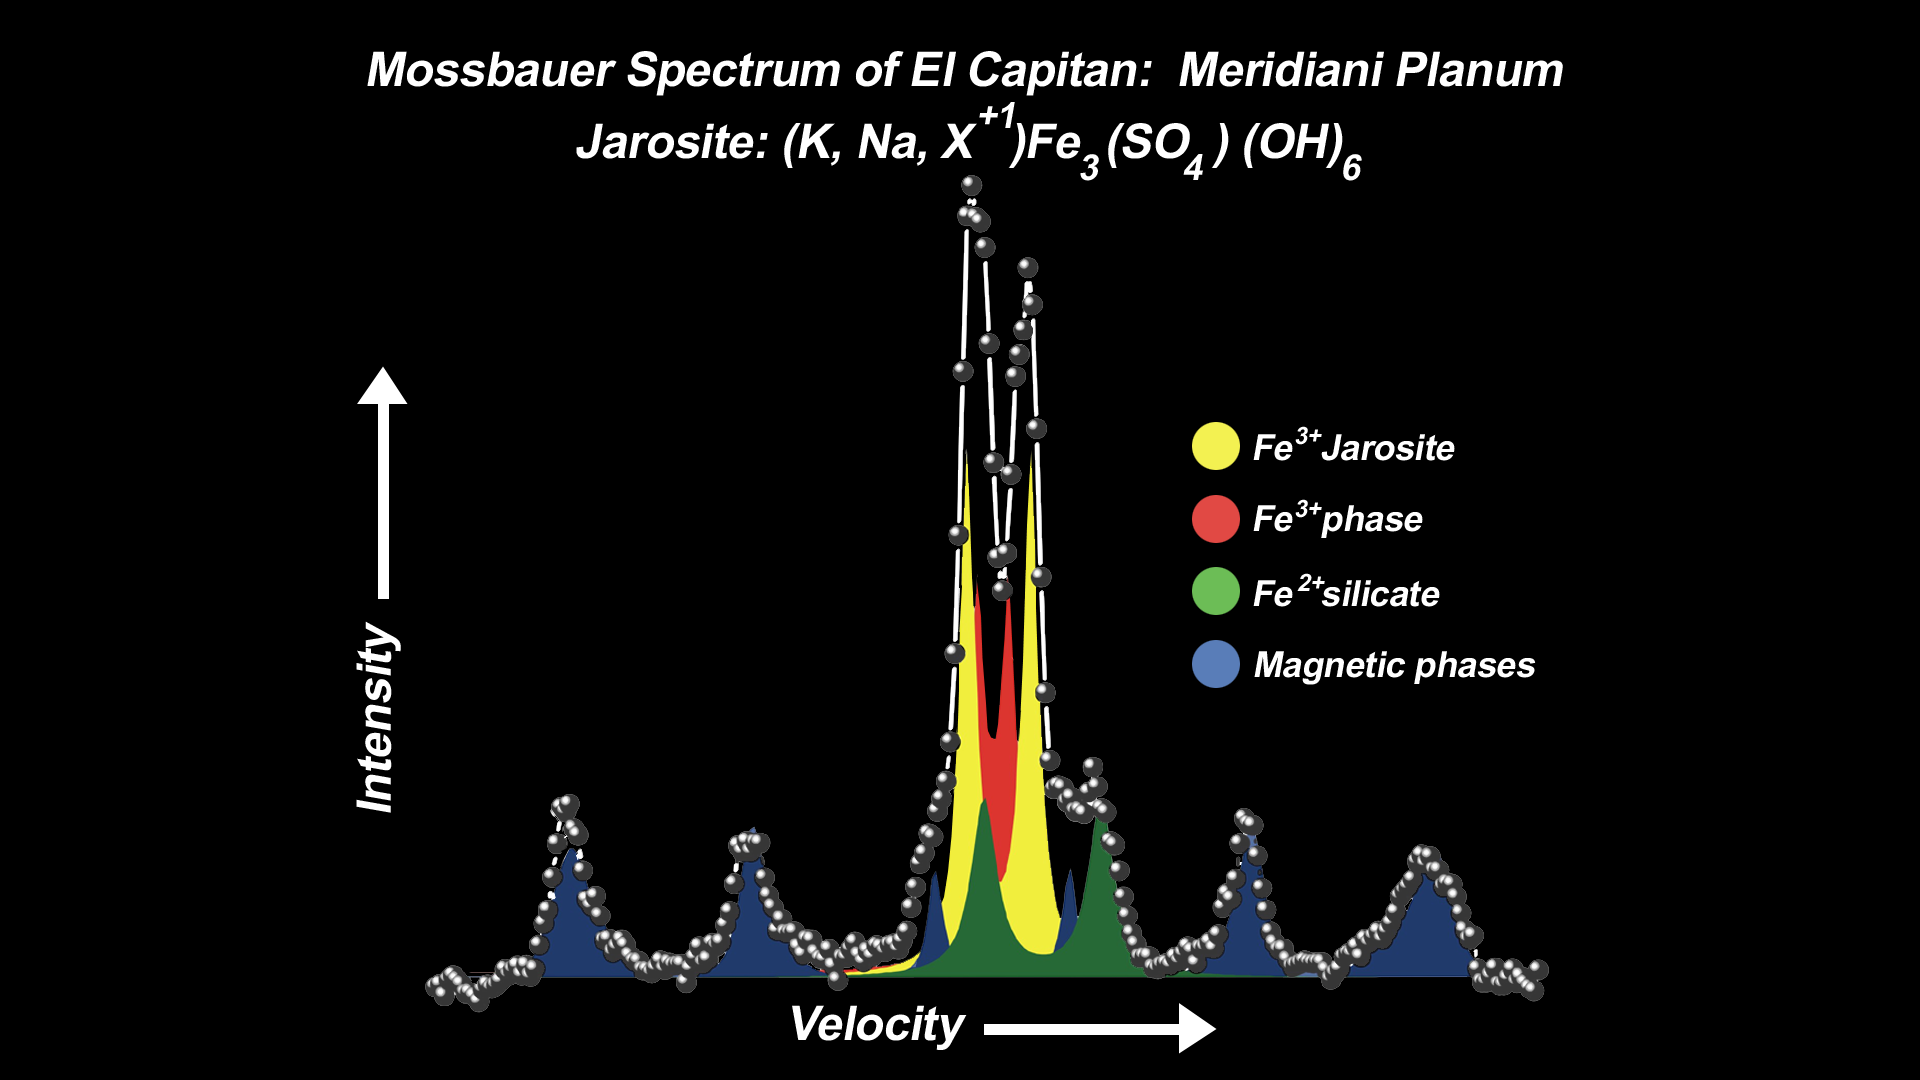

Mineral Tells Tale of Watery Past-2

This spectrum, taken by the Mars Exploration Rover Opportunity’s Moessbauer spectrometer, shows the presence of an iron-bearing mineral called jarosite in the collection of rocks dubbed “El Capitan.” “El Capitan” is located within the outcrop that lines the inner edge of the small crater where Opportunity landed. The pair of yellow peaks specifically indicates a jarosite phase, which contains water in the form of hydroxyl as a part of its structure. These data suggest water-driven processes exist on Mars. Three other phases are also identified in this spectrum: a magnetic phase (blue), attributed to an iron-oxide mineral; a silicate phase (green), indicative of minerals containing double-ionized iron (Fe 2+); and a third phase (red) of minerals with triple-ionized iron (Fe 3+).

Credit: NASA/JPL/University of Mainz